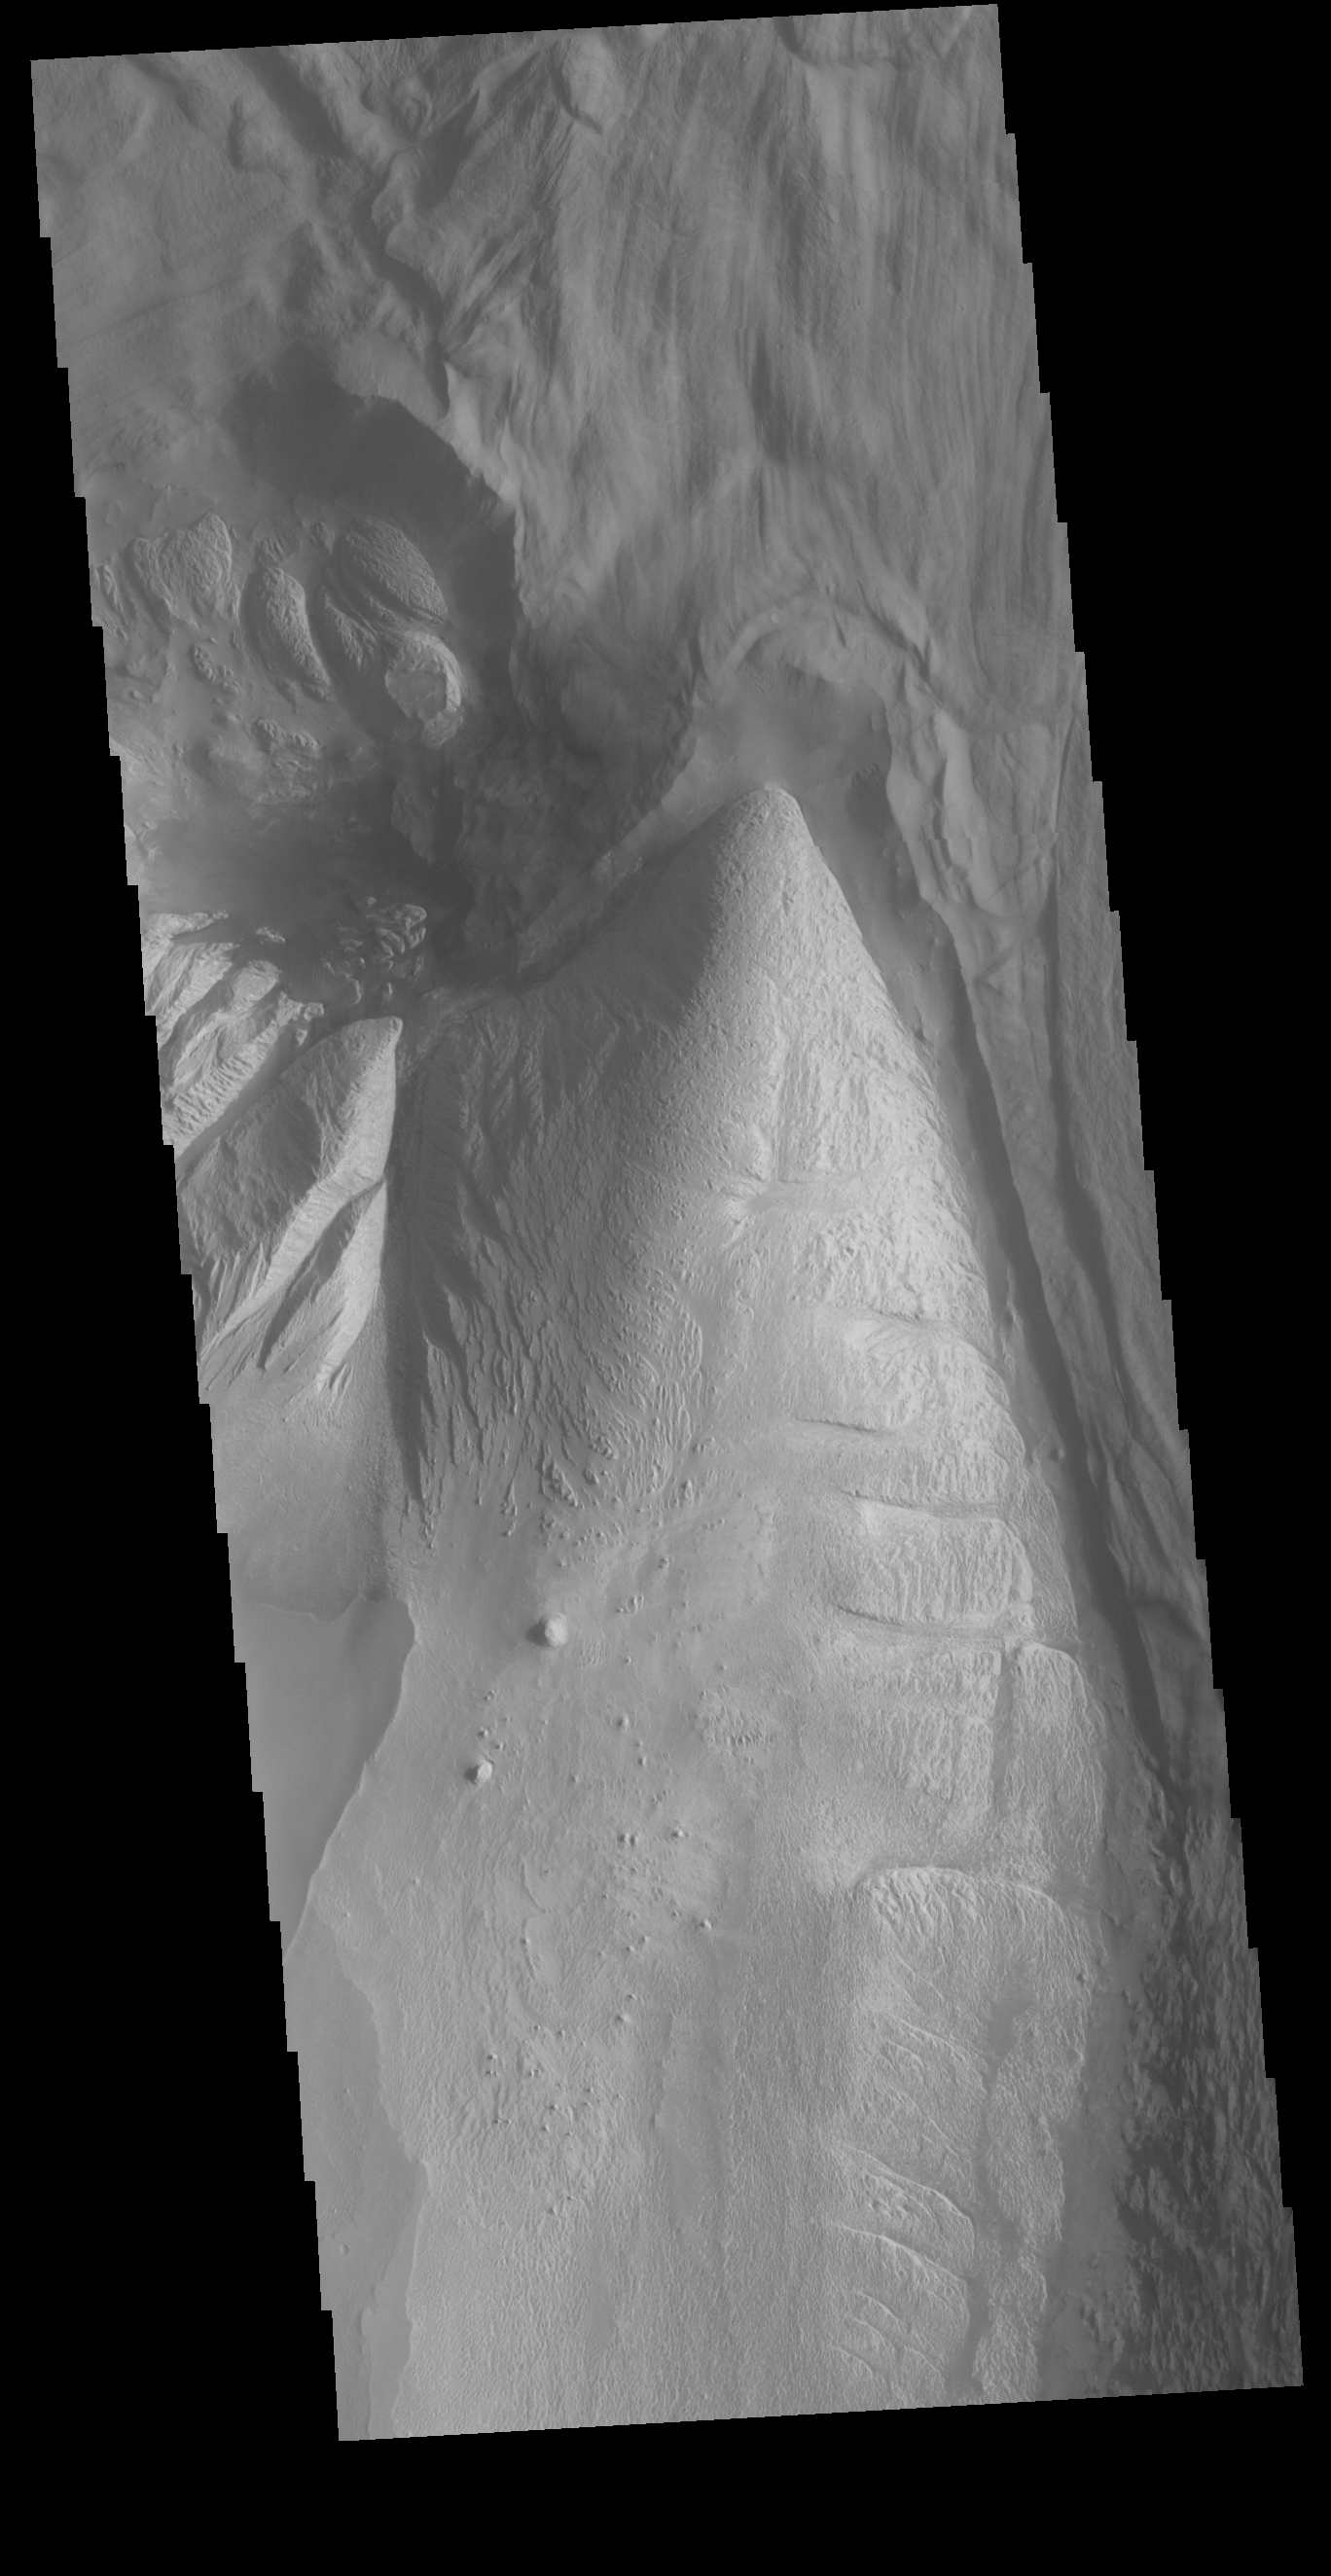

Ophir Chasma

Today’s VIS image shows part of Ophir Chasma. Ophir Chasma is part of Valles Marineris, the largest canyon system on Mars. At the top of the image is a portion of a large landslide deposit which originate at the northern wall of the canyon. The bright toned part at the bottom of the image is the northern extent of Beatis Mensa, a large layered deposit within the canyon.

Credit: NASA/JPL-Caltech/ASU